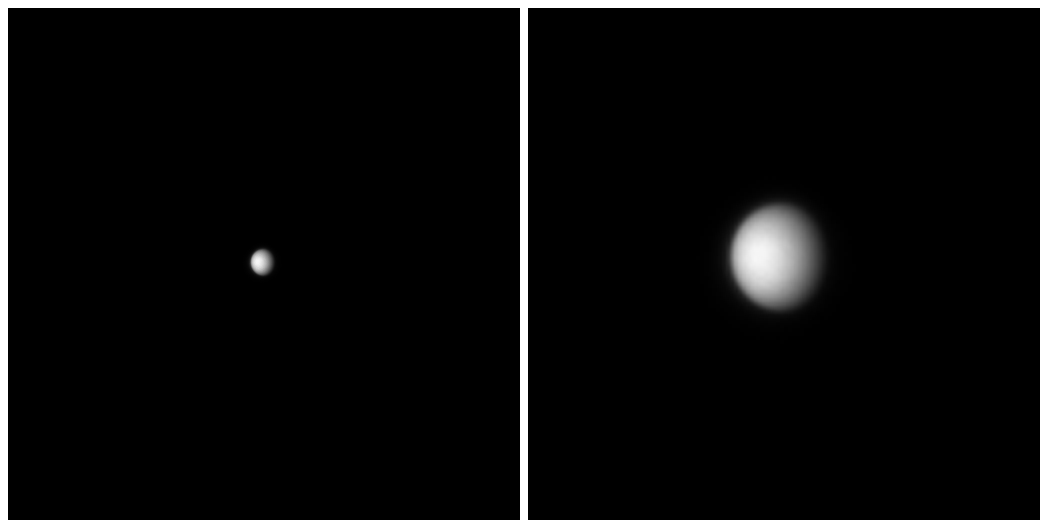

Approaching Venus

On Oct. 24, 2006, the MESSENGER spacecraft came within 2,990 kilometers (1,860 miles) of Venus during its second planetary encounter. Twenty days before closest approach to Venus the MESSENGER Dual Imaging System snapped pictures of the planet from a distance of about 16.5 million kilometers (10.3 million miles). Despite the low resolution of the image on the left, one can see that Venus is shrouded in a thick blanket of clouds that hides its surface. The picture on the right is the same image expanded four times, clearly showing the dense Venusian cloud cover.

These images are from MESSENGER, a NASA Discovery mission to conduct the first orbital study of the innermost planet, Mercury. For information regarding the use of images, see the MESSENGER image use policy.

Credit: NASA/Johns Hopkins University Applied Physics Laboratory/Carnegie Institution of Washington